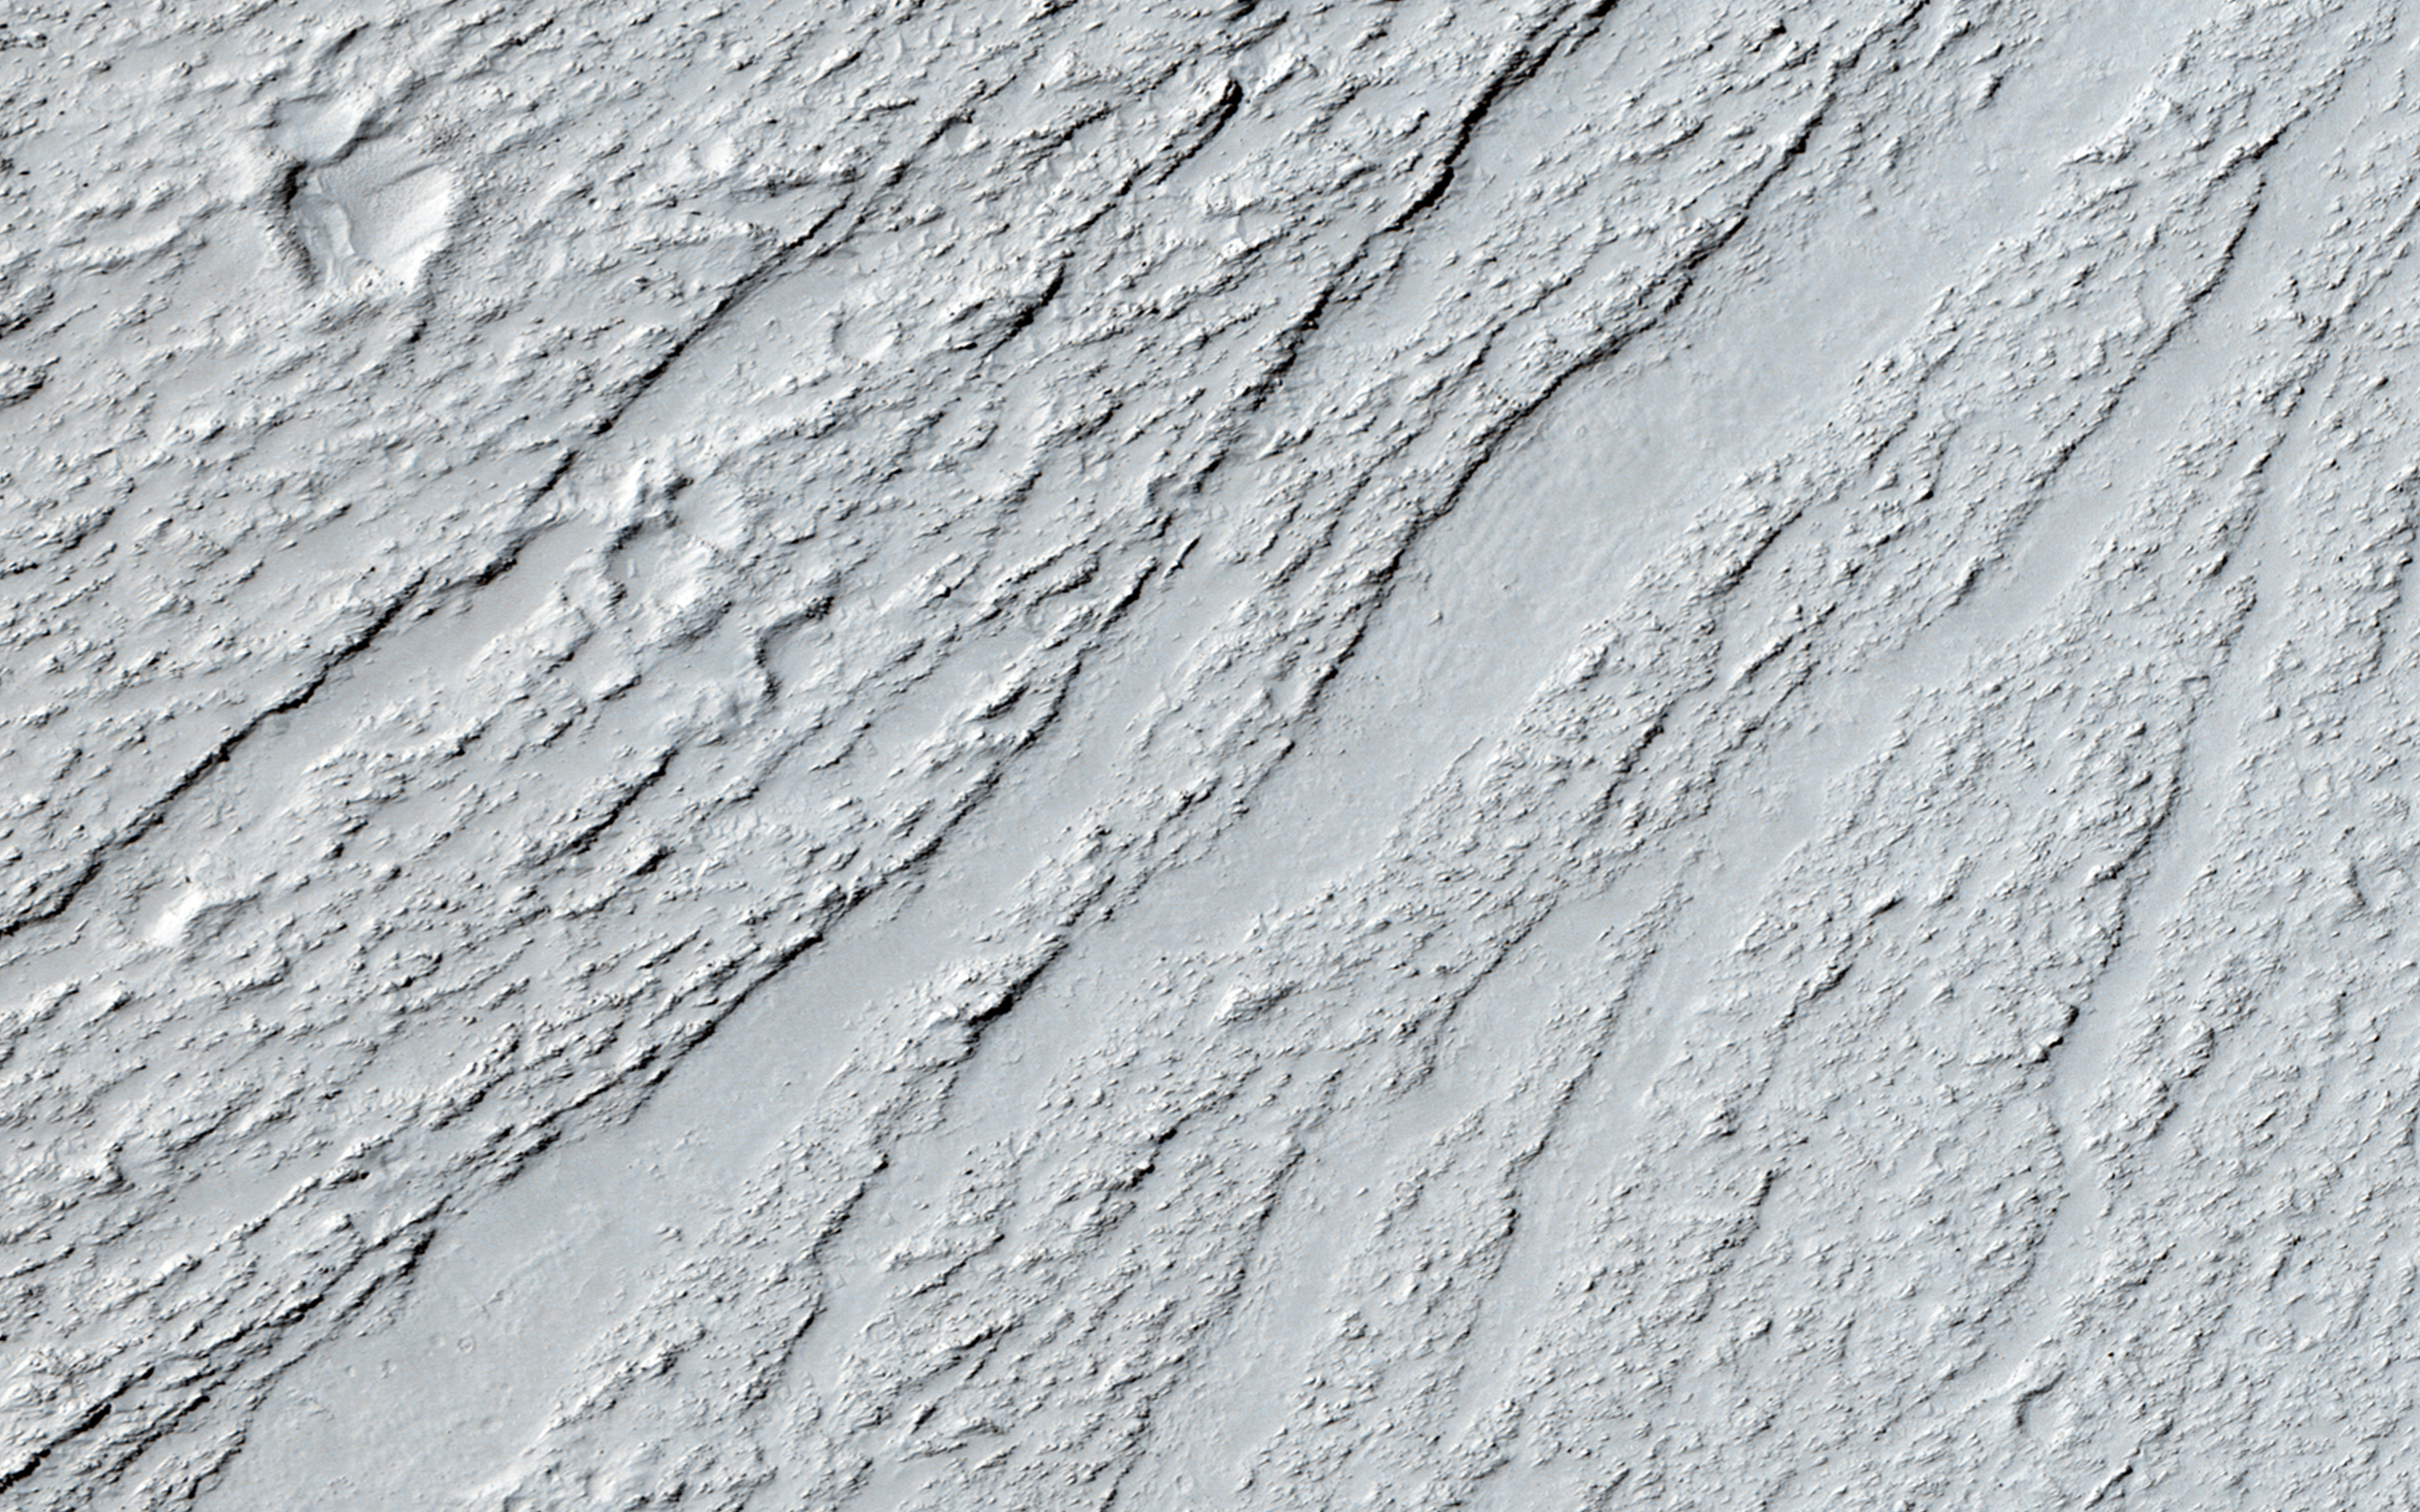

Chevrons on a Flow Surface in Marte Vallis

Lava flows cool as they move allowing their surface to freeze solid. The constant movement below this surface can break it up into a rough mass of jumbled broken rock. Sometimes larger surface areas that are thicker can behave like rafts that are dragged along by the flow.

Both features are visible in this image of an ancient lava flow in Cerberus Planitia. Isolated rafts that are still high-standing are visible and frozen into the flow. The rough areas show where the flow was fastest and have merged in places forming the large chevron-shaped features we see here.

HiRISE is one of six instruments on NASA’s Mars Reconnaissance Orbiter. The University of Arizona, Tucson, operates the orbiter’s HiRISE camera, which was built by Ball Aerospace & Technologies Corp., Boulder, Colo. NASA’s Jet Propulsion Laboratory, a division of the California Institute of Technology in Pasadena, manages the Mars Reconnaissance Orbiter Project for the NASA Science Mission Directorate, Washington.

Credit: NASA/JPL-Caltech/Univ. of Arizona